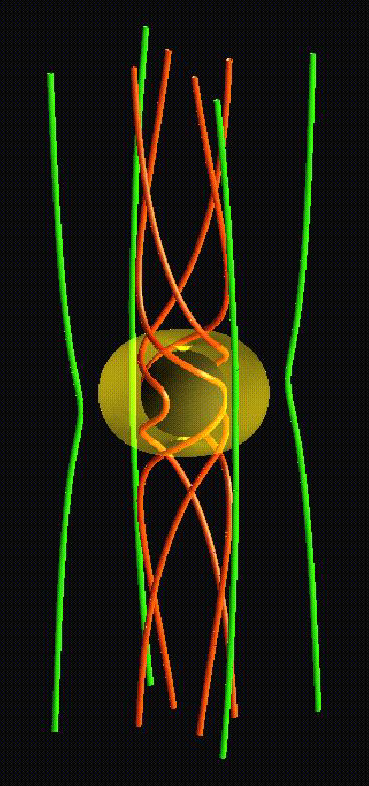

Black Hole in 3-D

This three-dimensional illustration shows how the rotating space around a black hole twists up the magnetic field in the plasma falling toward the black hole. The black sphere at the center of the figure is the black hole itself, and the yellow region around it represents the area where space is being twisted. The red tubes depict magnetic field lines threading this twisting space, while the green ones show magnetic field lines which have not yet entered that space. This simulation was conducted using supercomputers at Japan’s National Institute for Fusion Science.

Credit: NASA/JPL